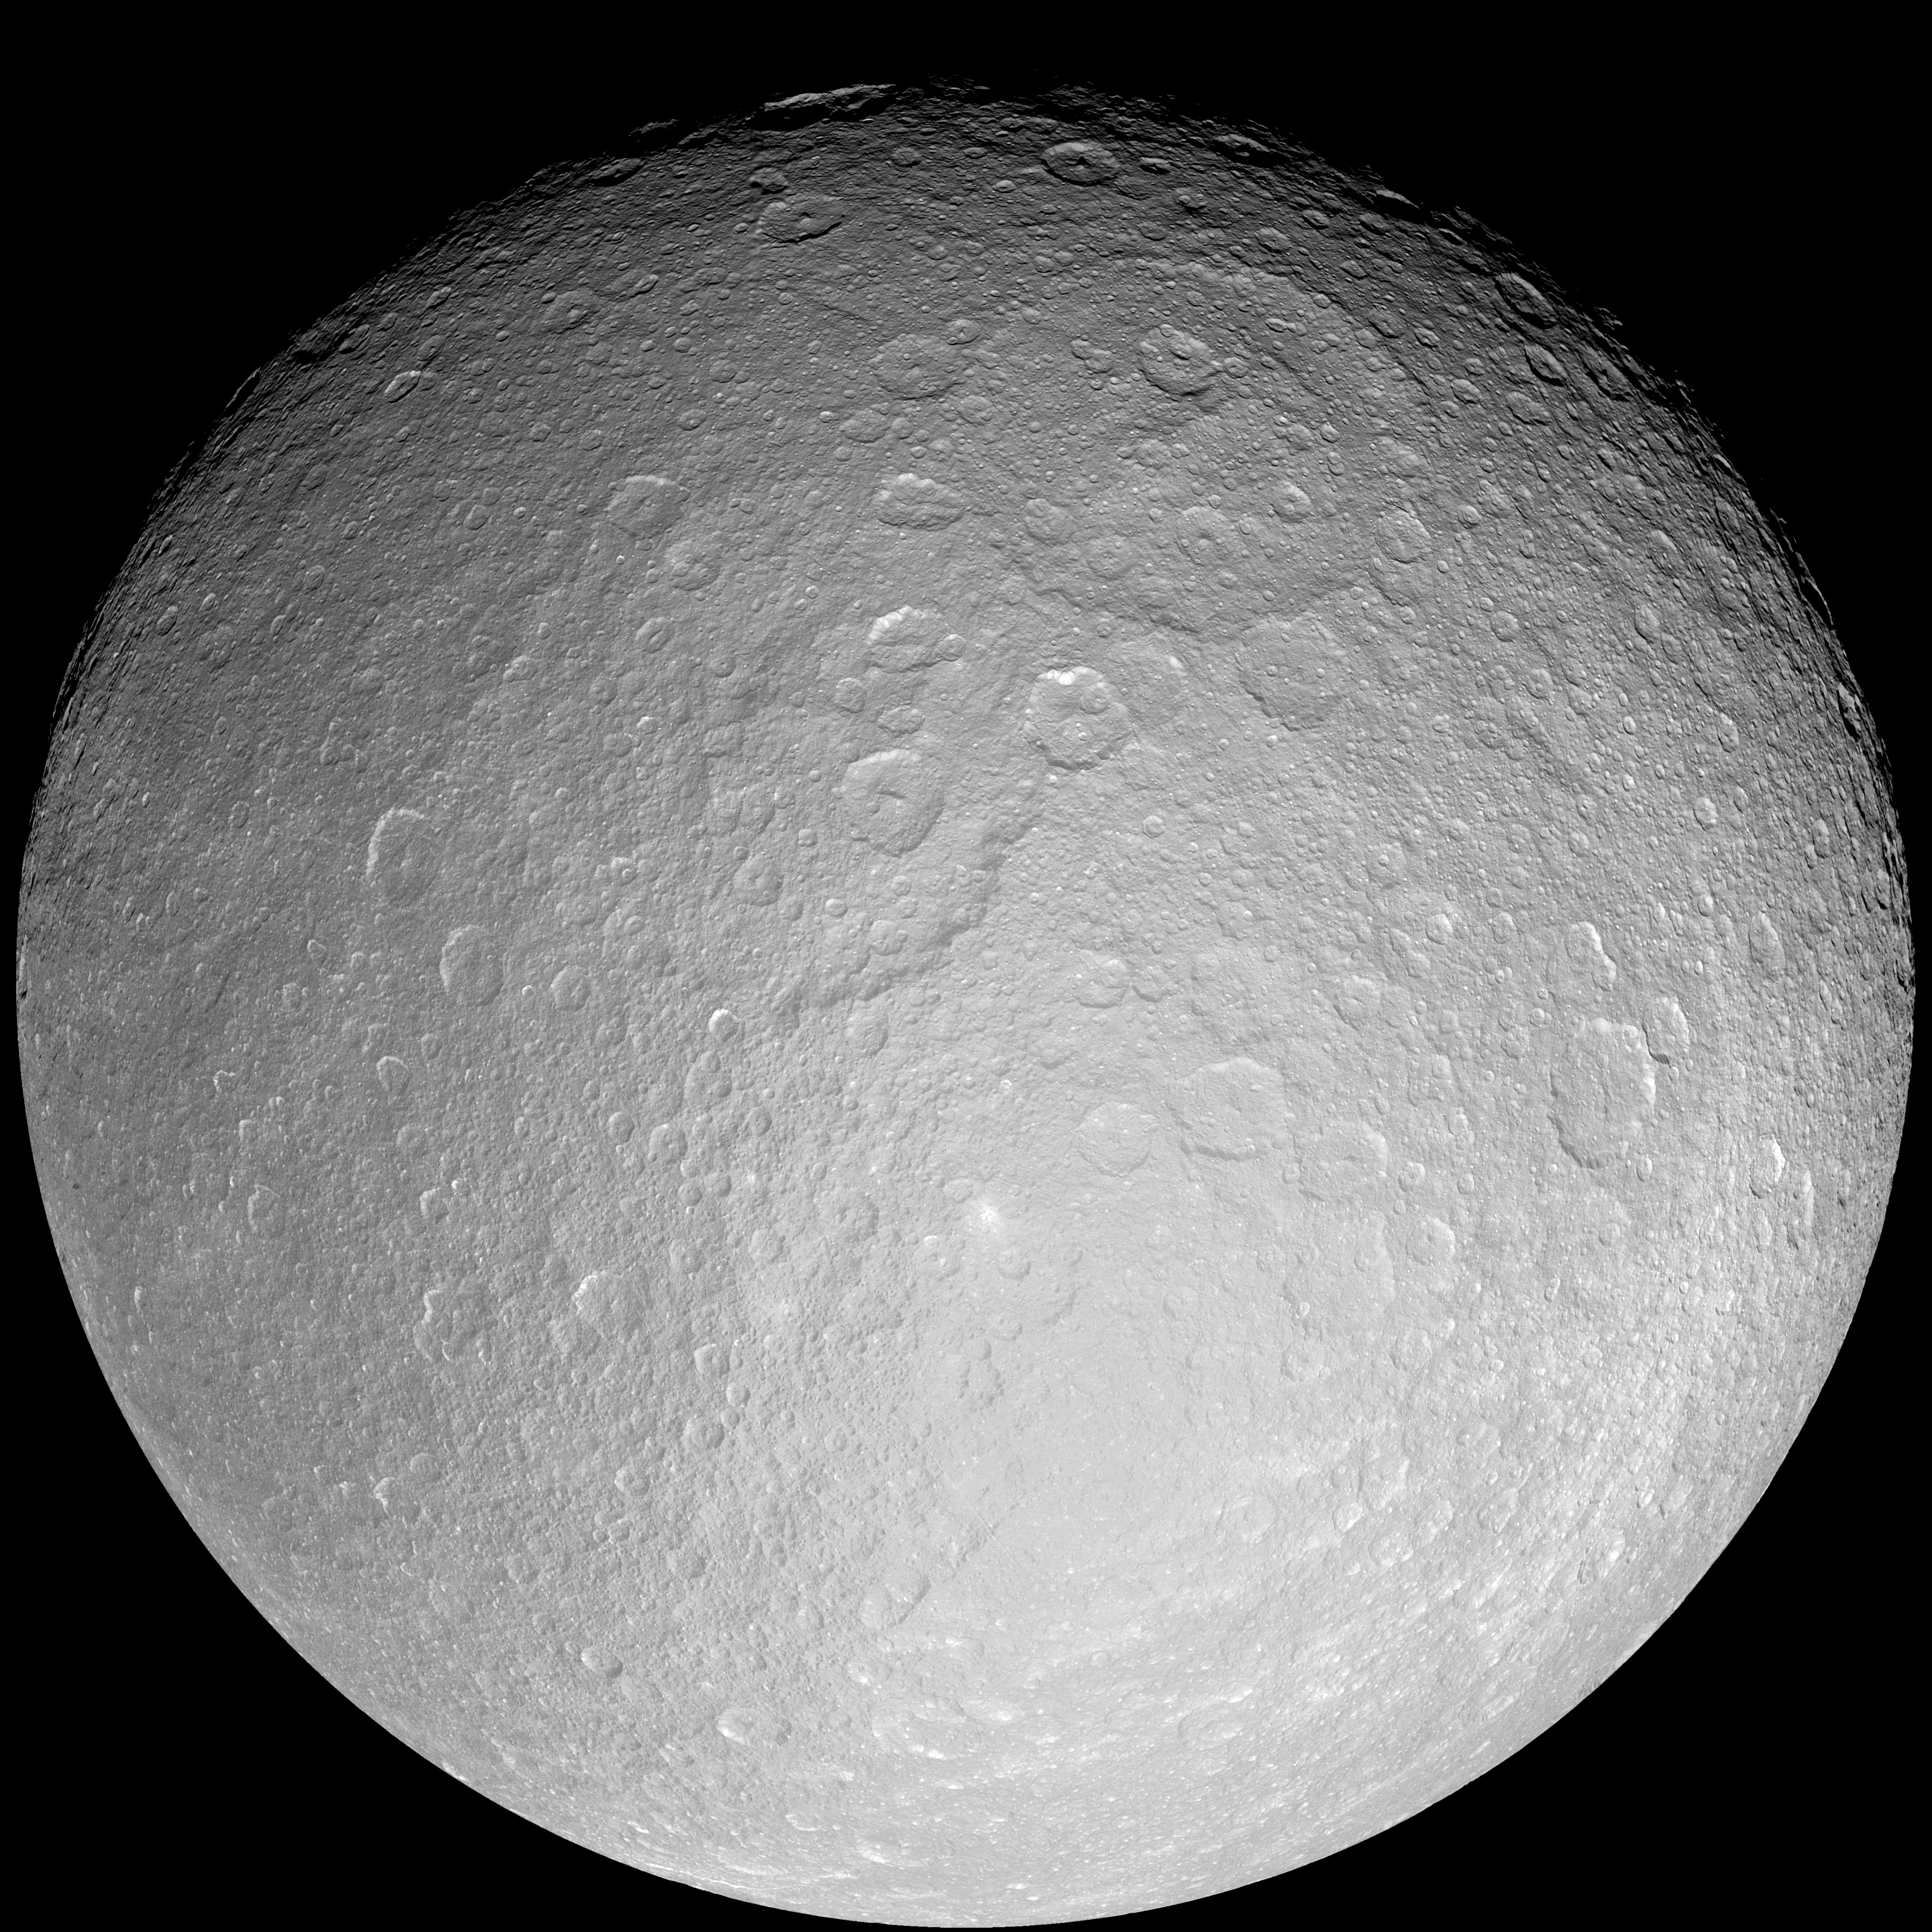

Rhea: Full Moon

This giant mosaic reveals Saturn’s icy moon Rhea in her full, crater-scarred glory.

This view consists of 21 clear-filter images and is centered at 0.4 degrees south latitude, 171 degrees west longitude.

The giant Tirawa impact basin is seen above and to the right of center. Tirawa, and another basin to its southwest, are both covered in impact craters, indicating they are quite ancient.

The bright, approximately 40-kilometer-wide (25-mile) ray crater seen in many Cassini views of Rhea is located on the right side of this mosaic (at 12 degrees south latitude, 111 degrees west longitude). See PIA07764 for a close-up view of the eastern portion of the bright, ray crater.

There are few signs of tectonic activity in this view. However, the wispy streaks on Rhea that were seen at lower resolution by NASA’s Voyager and Cassini spacecraft, were beyond the western (left) limb from this perspective. In high-resolution Cassini flyby images of Dione, similar features were identified as fractures caused by extensive tectonism.

Rhea is Saturn’s second-largest moon, at 1,528 kilometers (949 miles) across.

The images in this mosaic were taken with the Cassini spacecraft narrow-angle camera during a close flyby on Nov. 26, 2005. The images were acquired as Cassini approached the moon at distances ranging from 79,190 to 58,686 kilometers (49,206 to 36,466 miles) from Rhea and at a Sun-Rhea-spacecraft, or phase, angle of about 19 degrees. Image scale in the mosaic is 354 meters (1,161 feet) per pixel.

The Cassini-Huygens mission is a cooperative project of NASA, the European Space Agency and the Italian Space Agency. The Jet Propulsion Laboratory, a division of the California Institute of Technology in Pasadena, manages the mission for NASA’s Science Mission Directorate, Washington, D.C. The Cassini orbiter and its two onboard cameras were designed, developed and assembled at JPL. The imaging operations center is based at the Space Science Institute in Boulder, Colo.

Credit: NASA/JPL/Space Science Institute